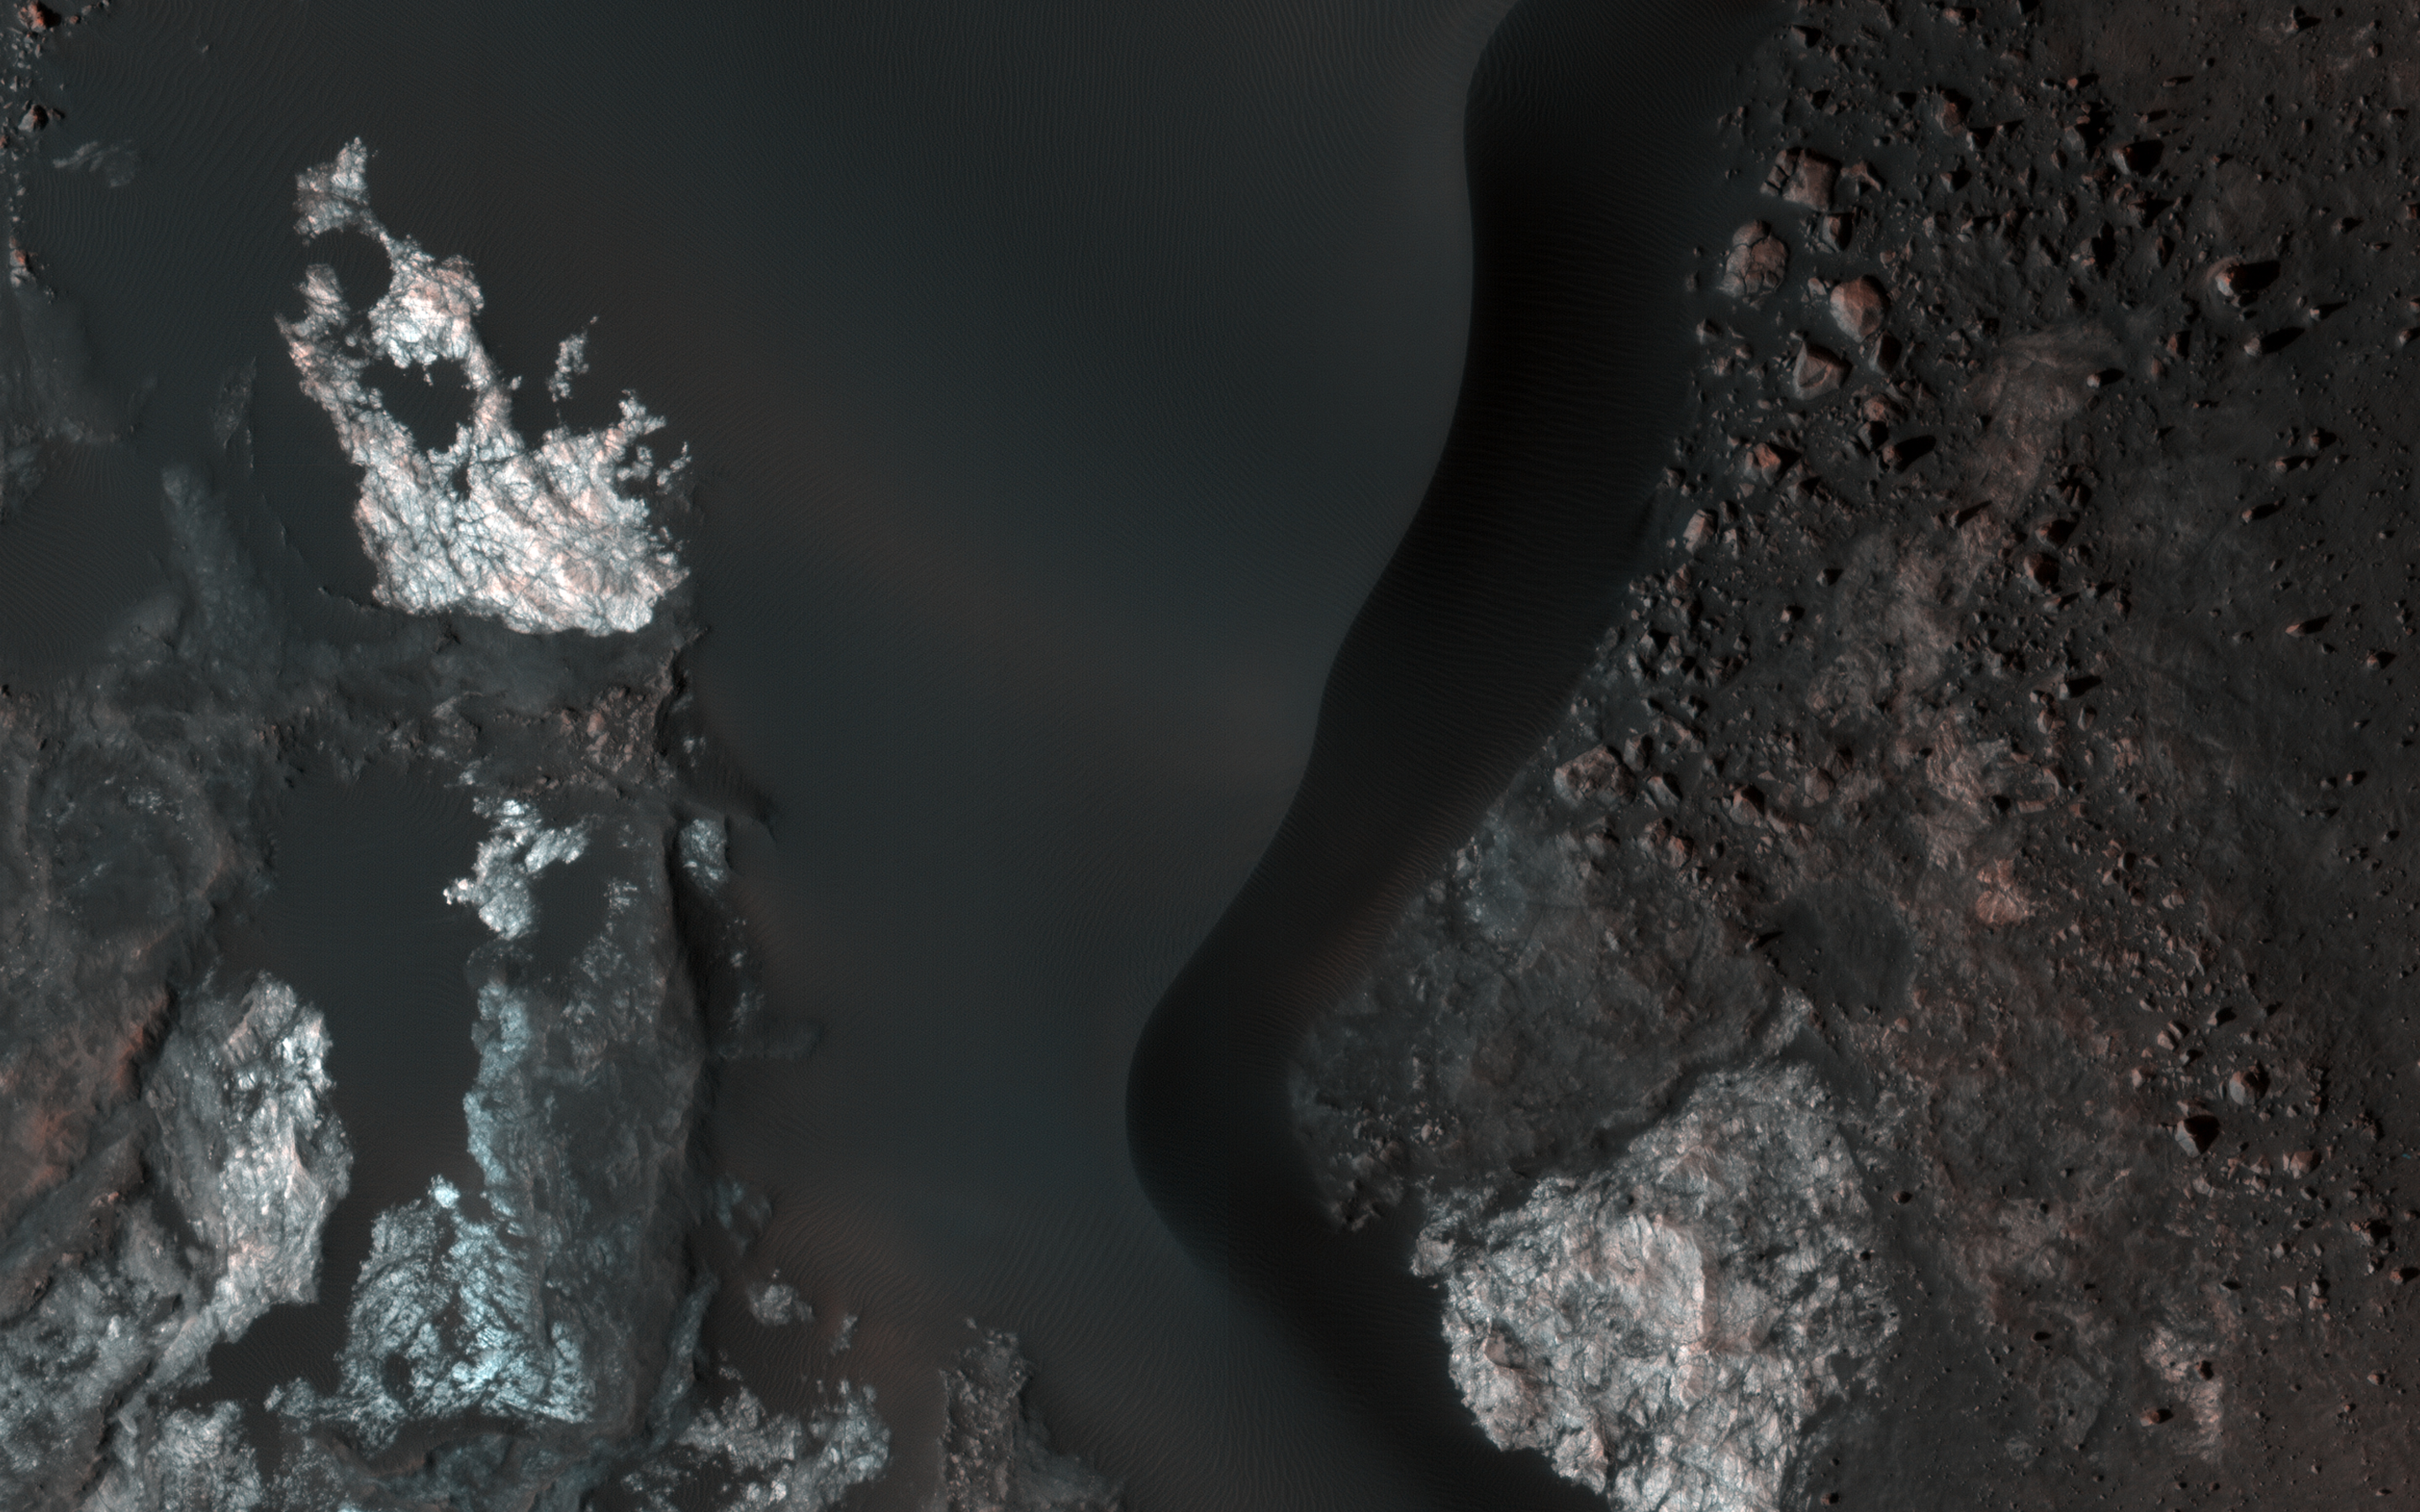

Colorful Bedrock in a Northern Plains Crater

This image covers the inside of an impact crater on the northern plains of Mars. It was intended to provide a baseline image of sand dunes on the crater floor, which could be monitored for potential motion in future pictures.

Much more than sand is visible. The dark, undulating dunes sit atop a colorful surface of exposed bedrock. Based on the crater’s diameter of roughly 25 kilometers, these rocks may have been previously buried over a mile beneath the surface. The varying colors likely reflect diverse mineral compositions. (The CRISM instrument, also on MRO, has detected different minerals in the neighboring larger Micoud Crater, whose rim lies about 50 kilometers east-southeast of this image.)

Excavated by impact, the colorful rocks here remain visible in part thanks to the winds that shape the overlying sand dunes, which help to sweep the crater’s center clear of surface dust.

The map is projected here at a scale of 25 centimeters (9.8 inches) per pixel. (The original image scale is 30.6 centimeters [12.0 inches] per pixel [with 1 x 1 binning]; objects on the order of 92 centimeters [36.2 inches] across are resolved.) North is up.

The University of Arizona, in Tucson, operates HiRISE, which was built by Ball Aerospace & Technologies Corp., in Boulder, Colorado. NASA’s Jet Propulsion Laboratory, a division of Caltech in Pasadena, California, manages the Mars Reconnaissance Orbiter Project for NASA’s Science Mission Directorate, Washington.

Credit: NASA/JPL-Caltech/University of Arizona